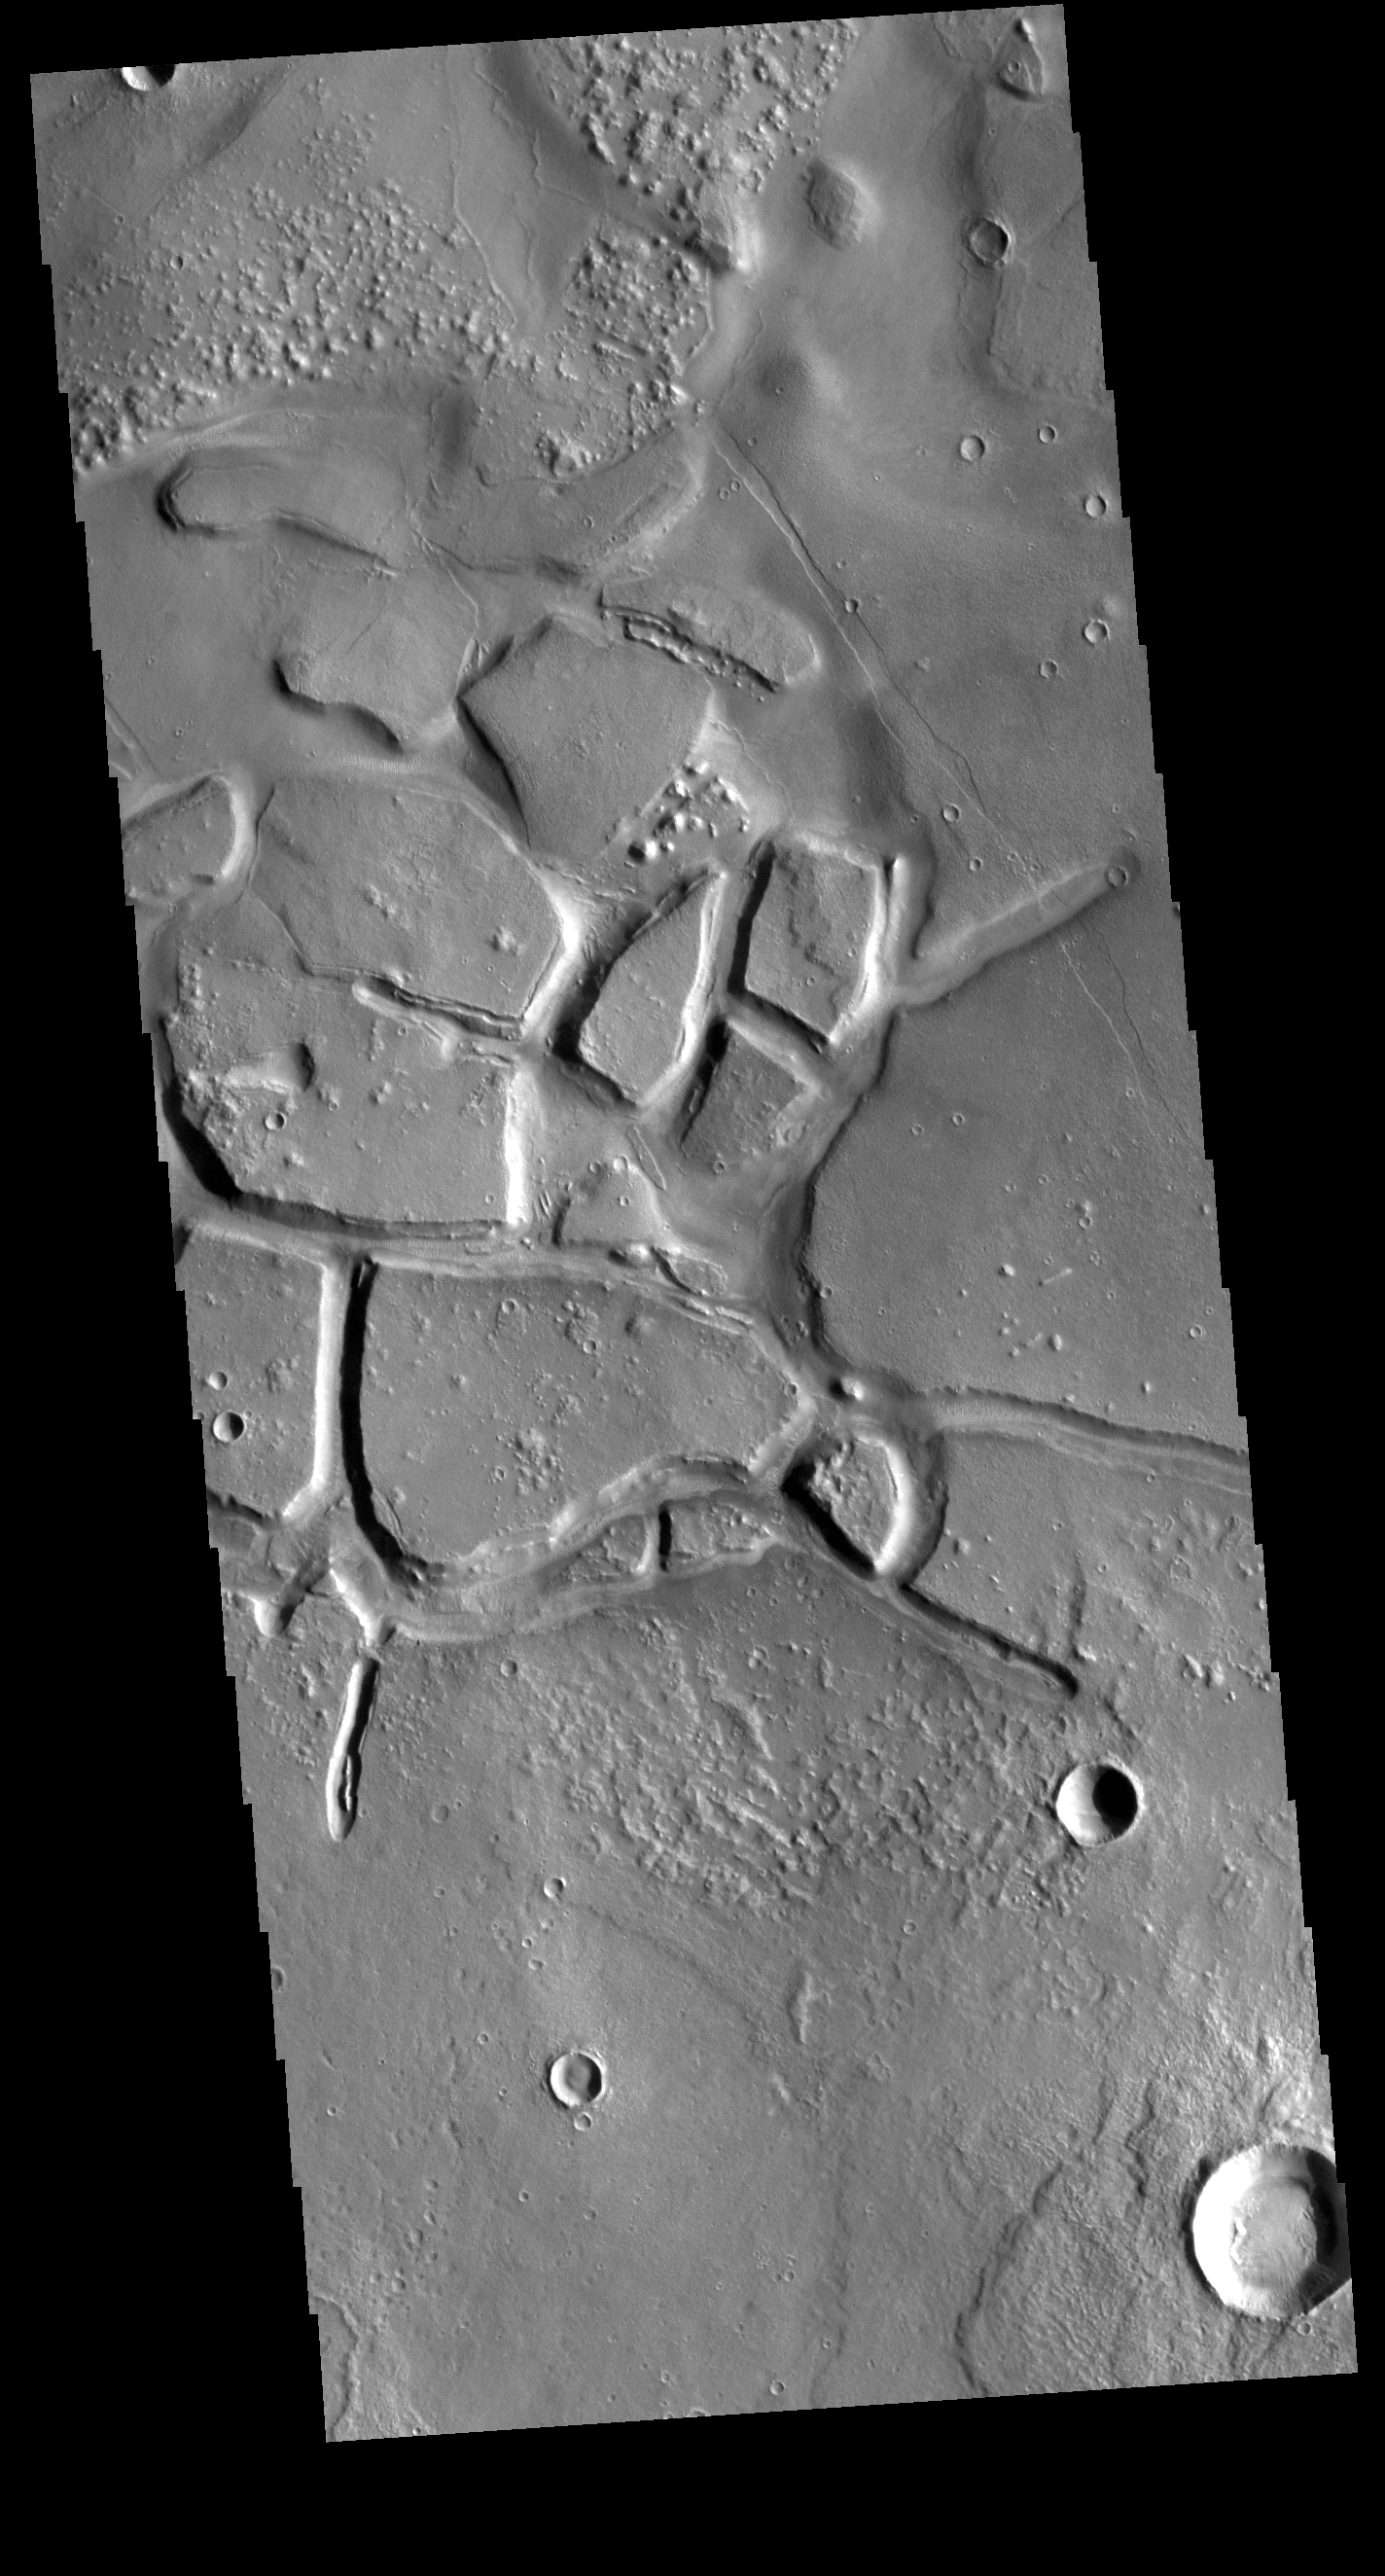

Galaxias Chaos

Galaxias Chaos is located on the northern border of the Elyisum volcanic complex. Chaos terrain develops by erosion, often along faults, that create regions of mesas and valleys.

Credit: NASA/JPL-Caltech/ASU